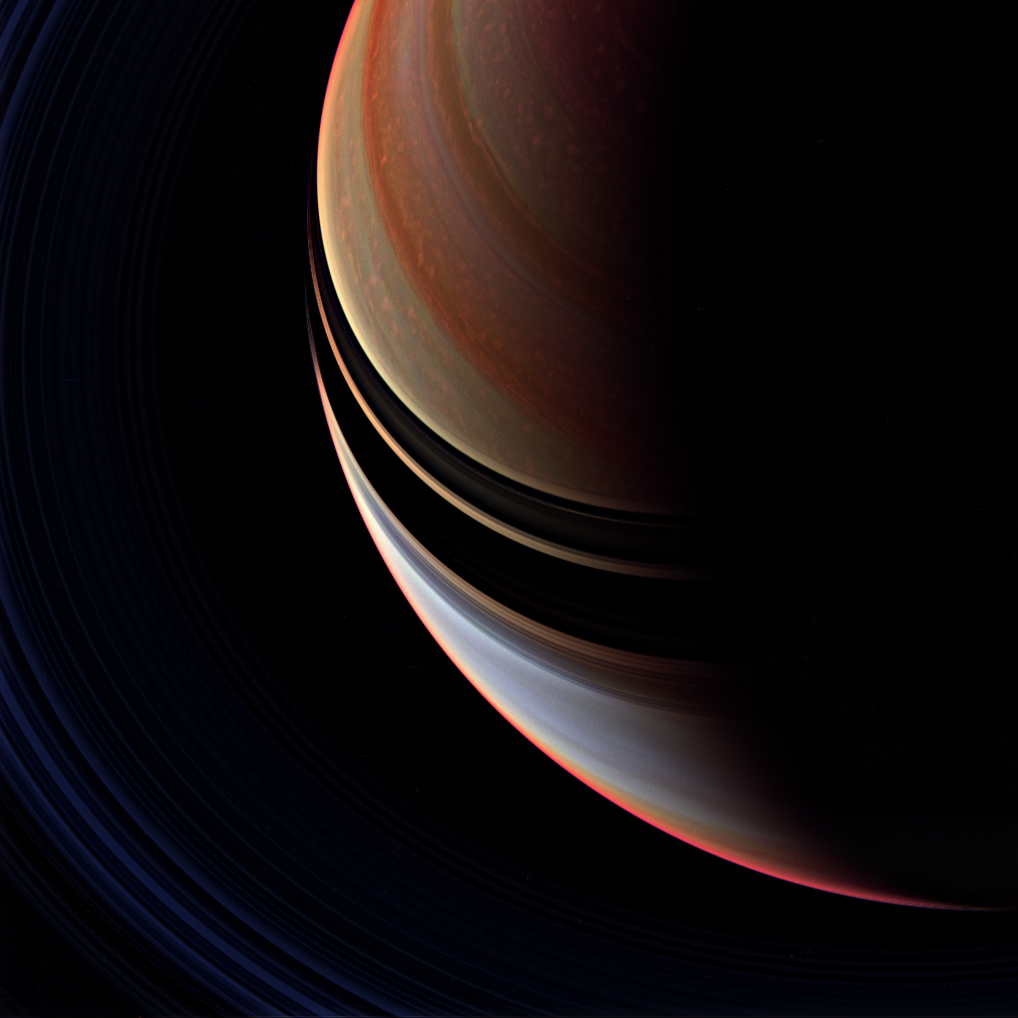

Candy Stripes

This strongly enhanced false color view is a departure from the familiar bluish north and golden south seen in natural color Cassini spacecraft images, but the contrast between regions north and south of the ring shadows is here more readily apparent.

The northern region is marked by a multitude of bright, patchy clouds. The region south of the ring shadows contains the bright equatorial band seen in many monochrome Cassini views taken at infrared wavelengths (see PIA07590).

Taken just minutes after PIA08936, this view makes Saturn’s rings faintly visible at lower left. The false color enhancement brings out additional detail in the planet’s clouds that is not visible in the natural color view.

This view looks toward the unilluminated side of the rings from about 52 degrees above the ringplane.

The image was taken with the Cassini spacecraft wide-angle camera using a combination of spectral filters sensitive to wavelengths of infrared light centered at 728 (red channel), 752 (blue channel) and 890 (green channel) nanometers. The view was acquired on April 5, 2007 at a distance of approximately 1.5 million kilometers (900,000 miles) from Saturn. Image scale is 84 kilometers (52 miles) per pixel.

The Cassini-Huygens mission is a cooperative project of NASA, the European Space Agency and the Italian Space Agency. The Jet Propulsion Laboratory, a division of the California Institute of Technology in Pasadena, manages the mission for NASA’s Science Mission Directorate, Washington, D.C. The Cassini orbiter and its two onboard cameras were designed, developed and assembled at JPL. The imaging operations center is based at the Space Science Institute in Boulder, Colo.

Credit: NASA/JPL/Space Science Institute